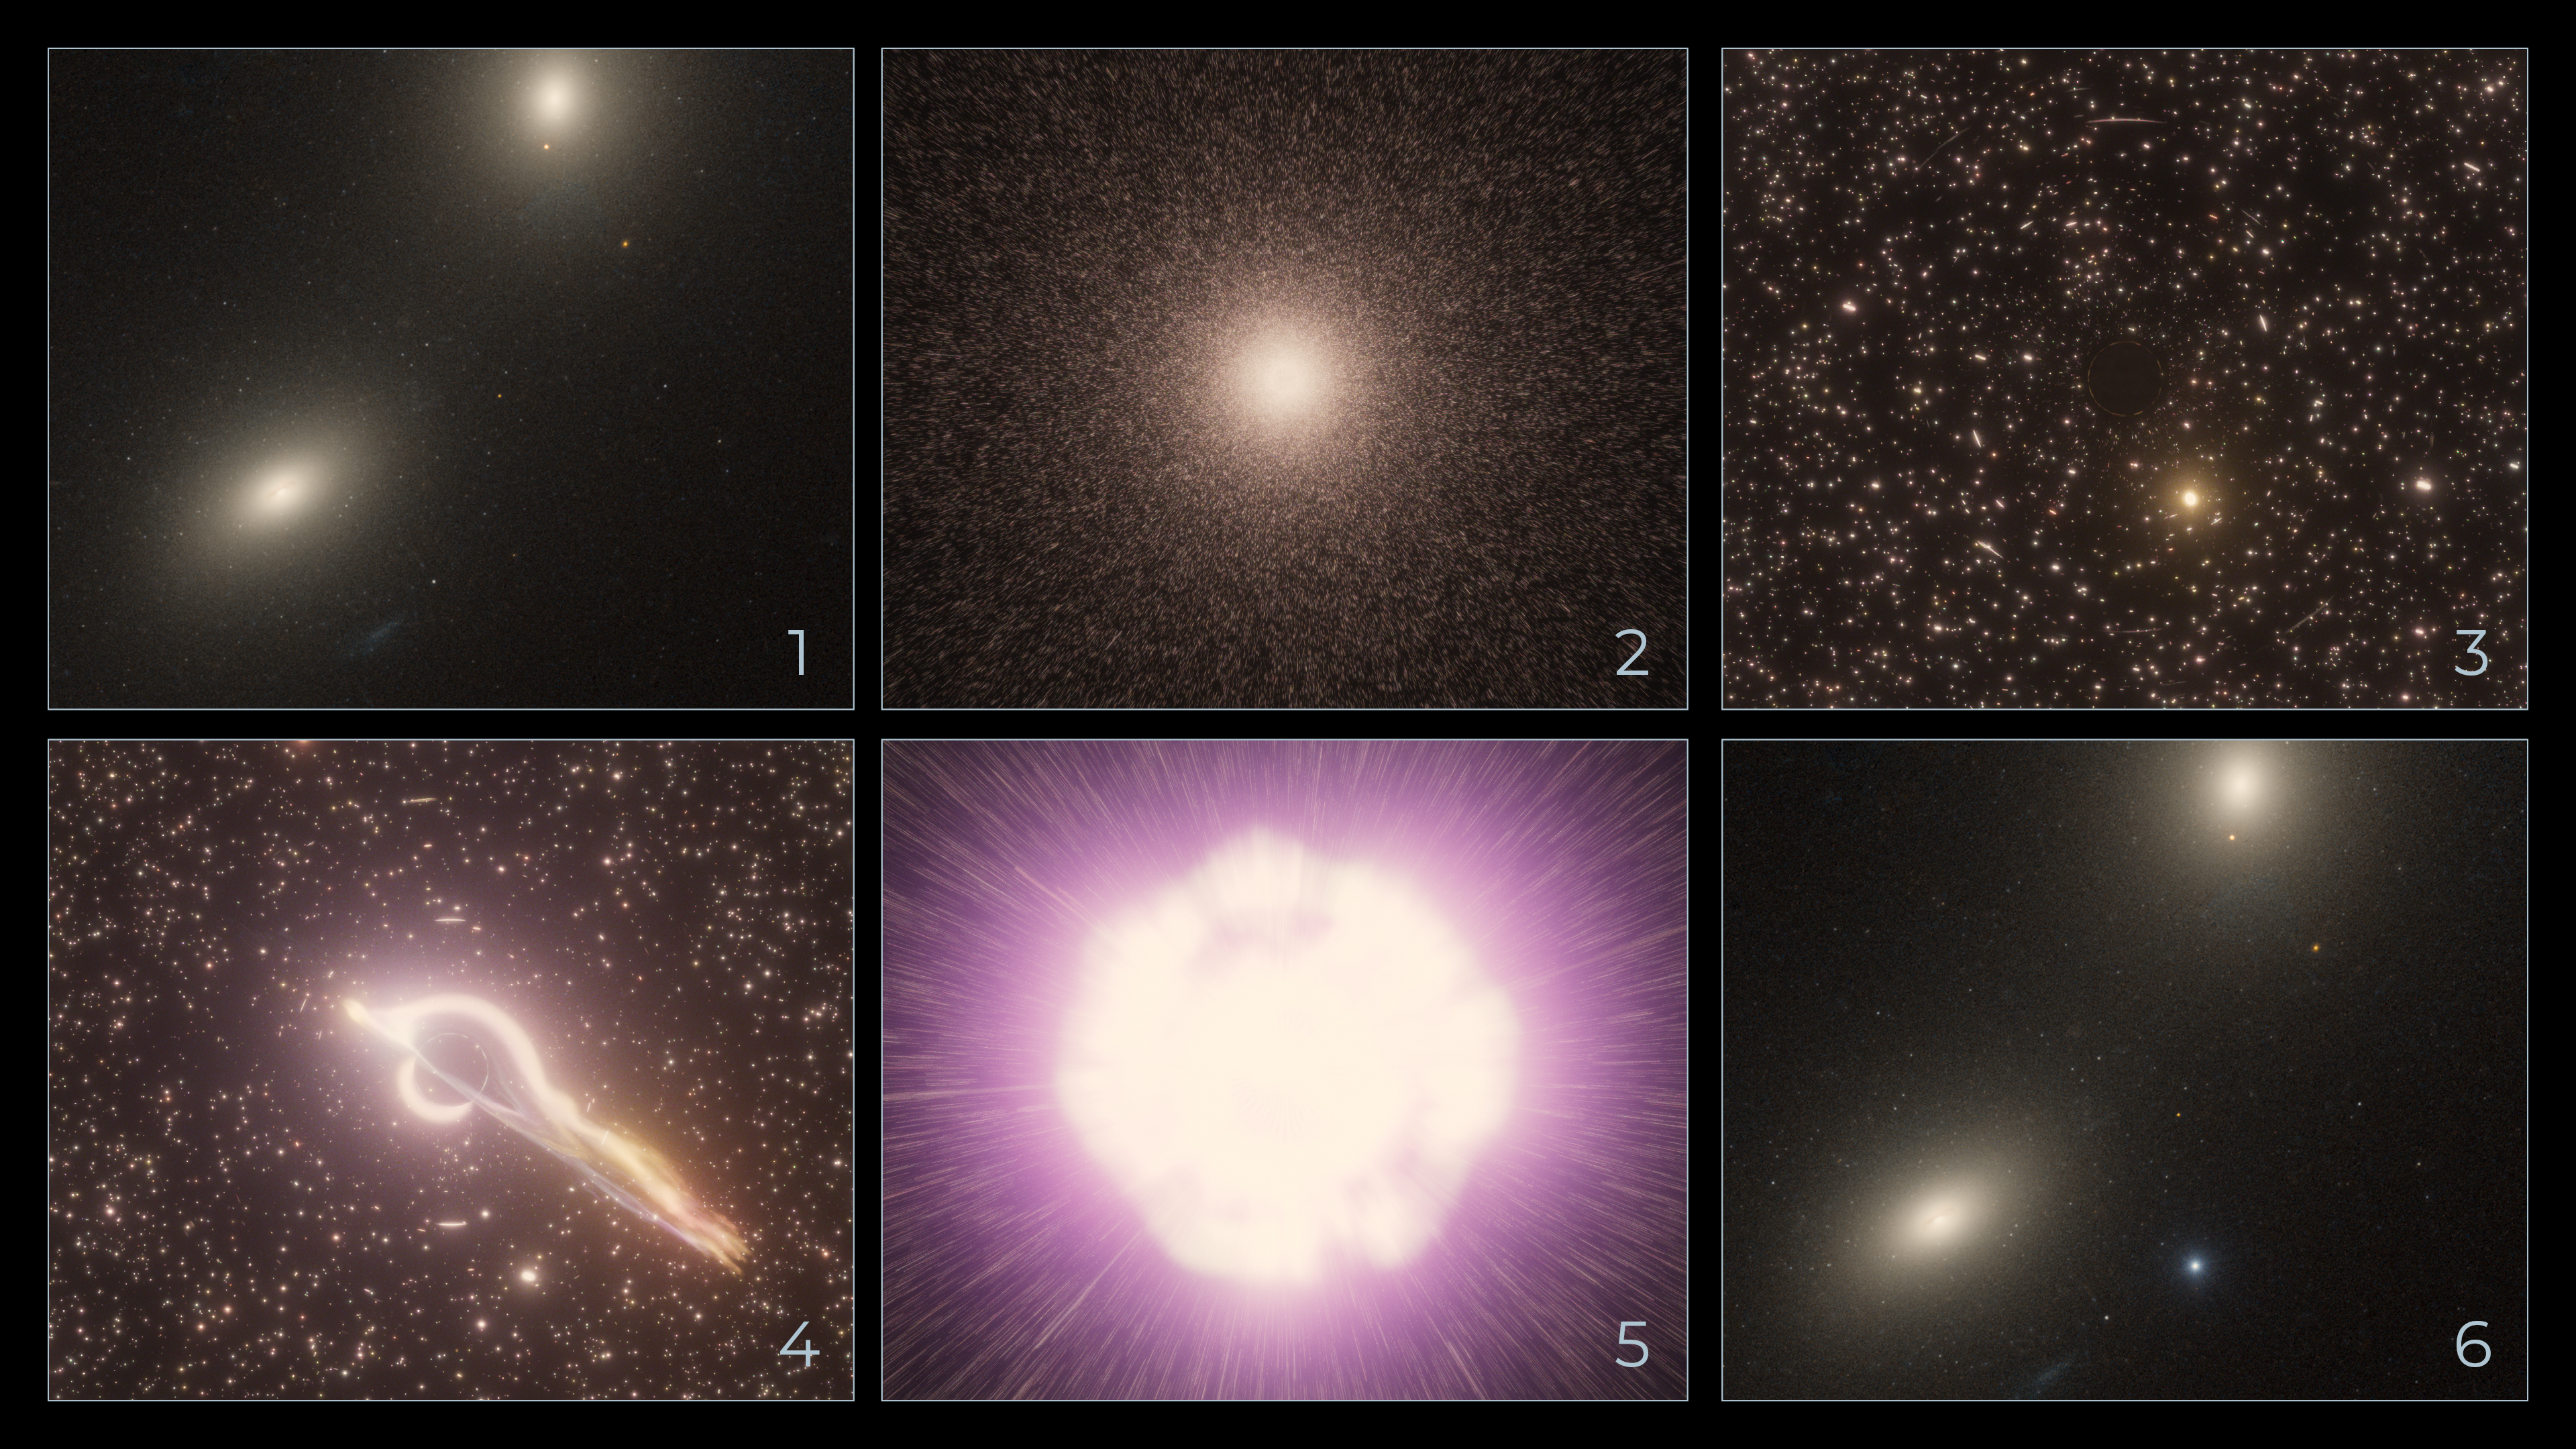

HLX-1 Illustration

This sequence of artistic illustrations, from upper left to bottom right, shows how a black hole in the core of a star cluster captures a bypassing star and gravitationally shreds it until there is an explosion, seen in the outskirts of the host galaxy.

Credit: Artwork: NASA, ESA, Ralf Crawford (STScI)